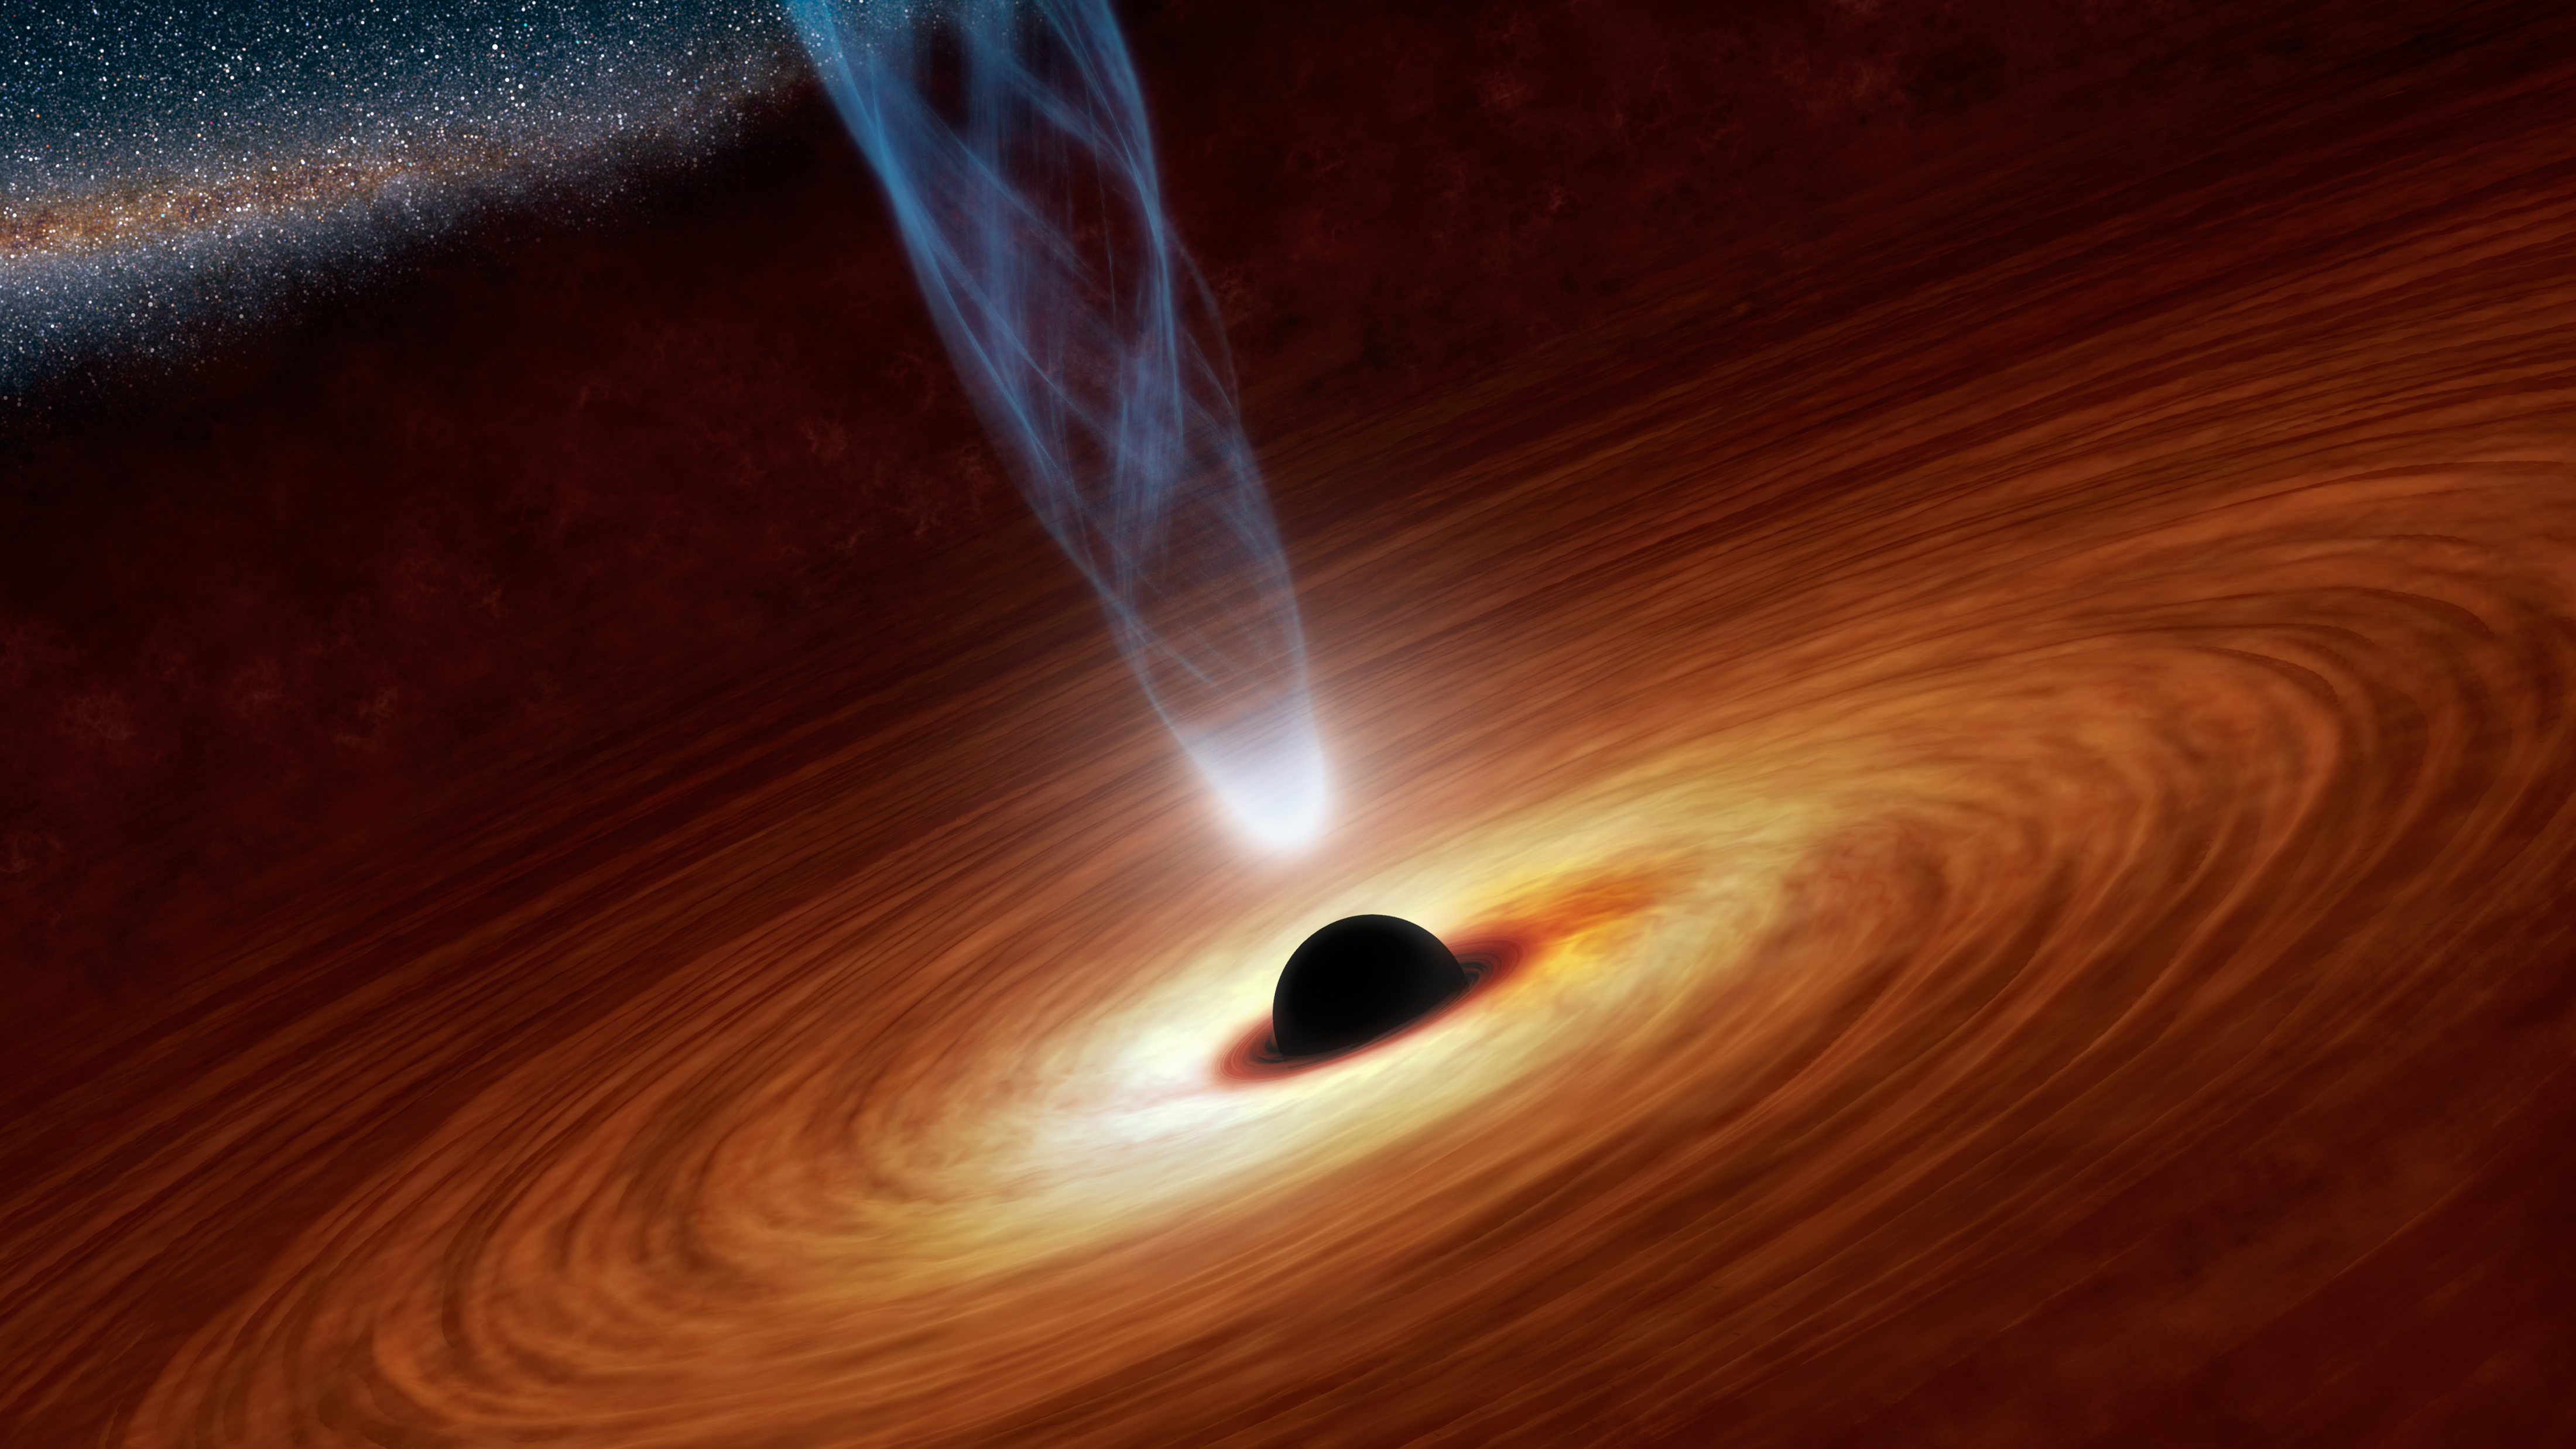

Black Holes: Monsters in Space (Artist’s Concept)

This artist’s concept illustrates a supermassive black hole with millions to billions times the mass of our sun. Supermassive black holes are enormously dense objects buried at the hearts of galaxies. (Smaller black holes also exist throughout galaxies.) In this illustration, the supermassive black hole at the center is surrounded by matter flowing onto the black hole in what is termed an accretion disk. This disk forms as the dust and gas in the galaxy falls onto the hole, attracted by its gravity.

Also shown is an outflowing jet of energetic particles, believed to be powered by the black hole’s spin. The regions near black holes contain compact sources of high energy X-ray radiation thought, in some scenarios, to originate from the base of these jets. This high energy X-radiation lights up the disk, which reflects it, making the disk a source of X-rays. The reflected light enables astronomers to see how fast matter is swirling in the inner region of the disk, and ultimately to measure the black hole’s spin rate.

Credit: NASA/JPL-Caltech